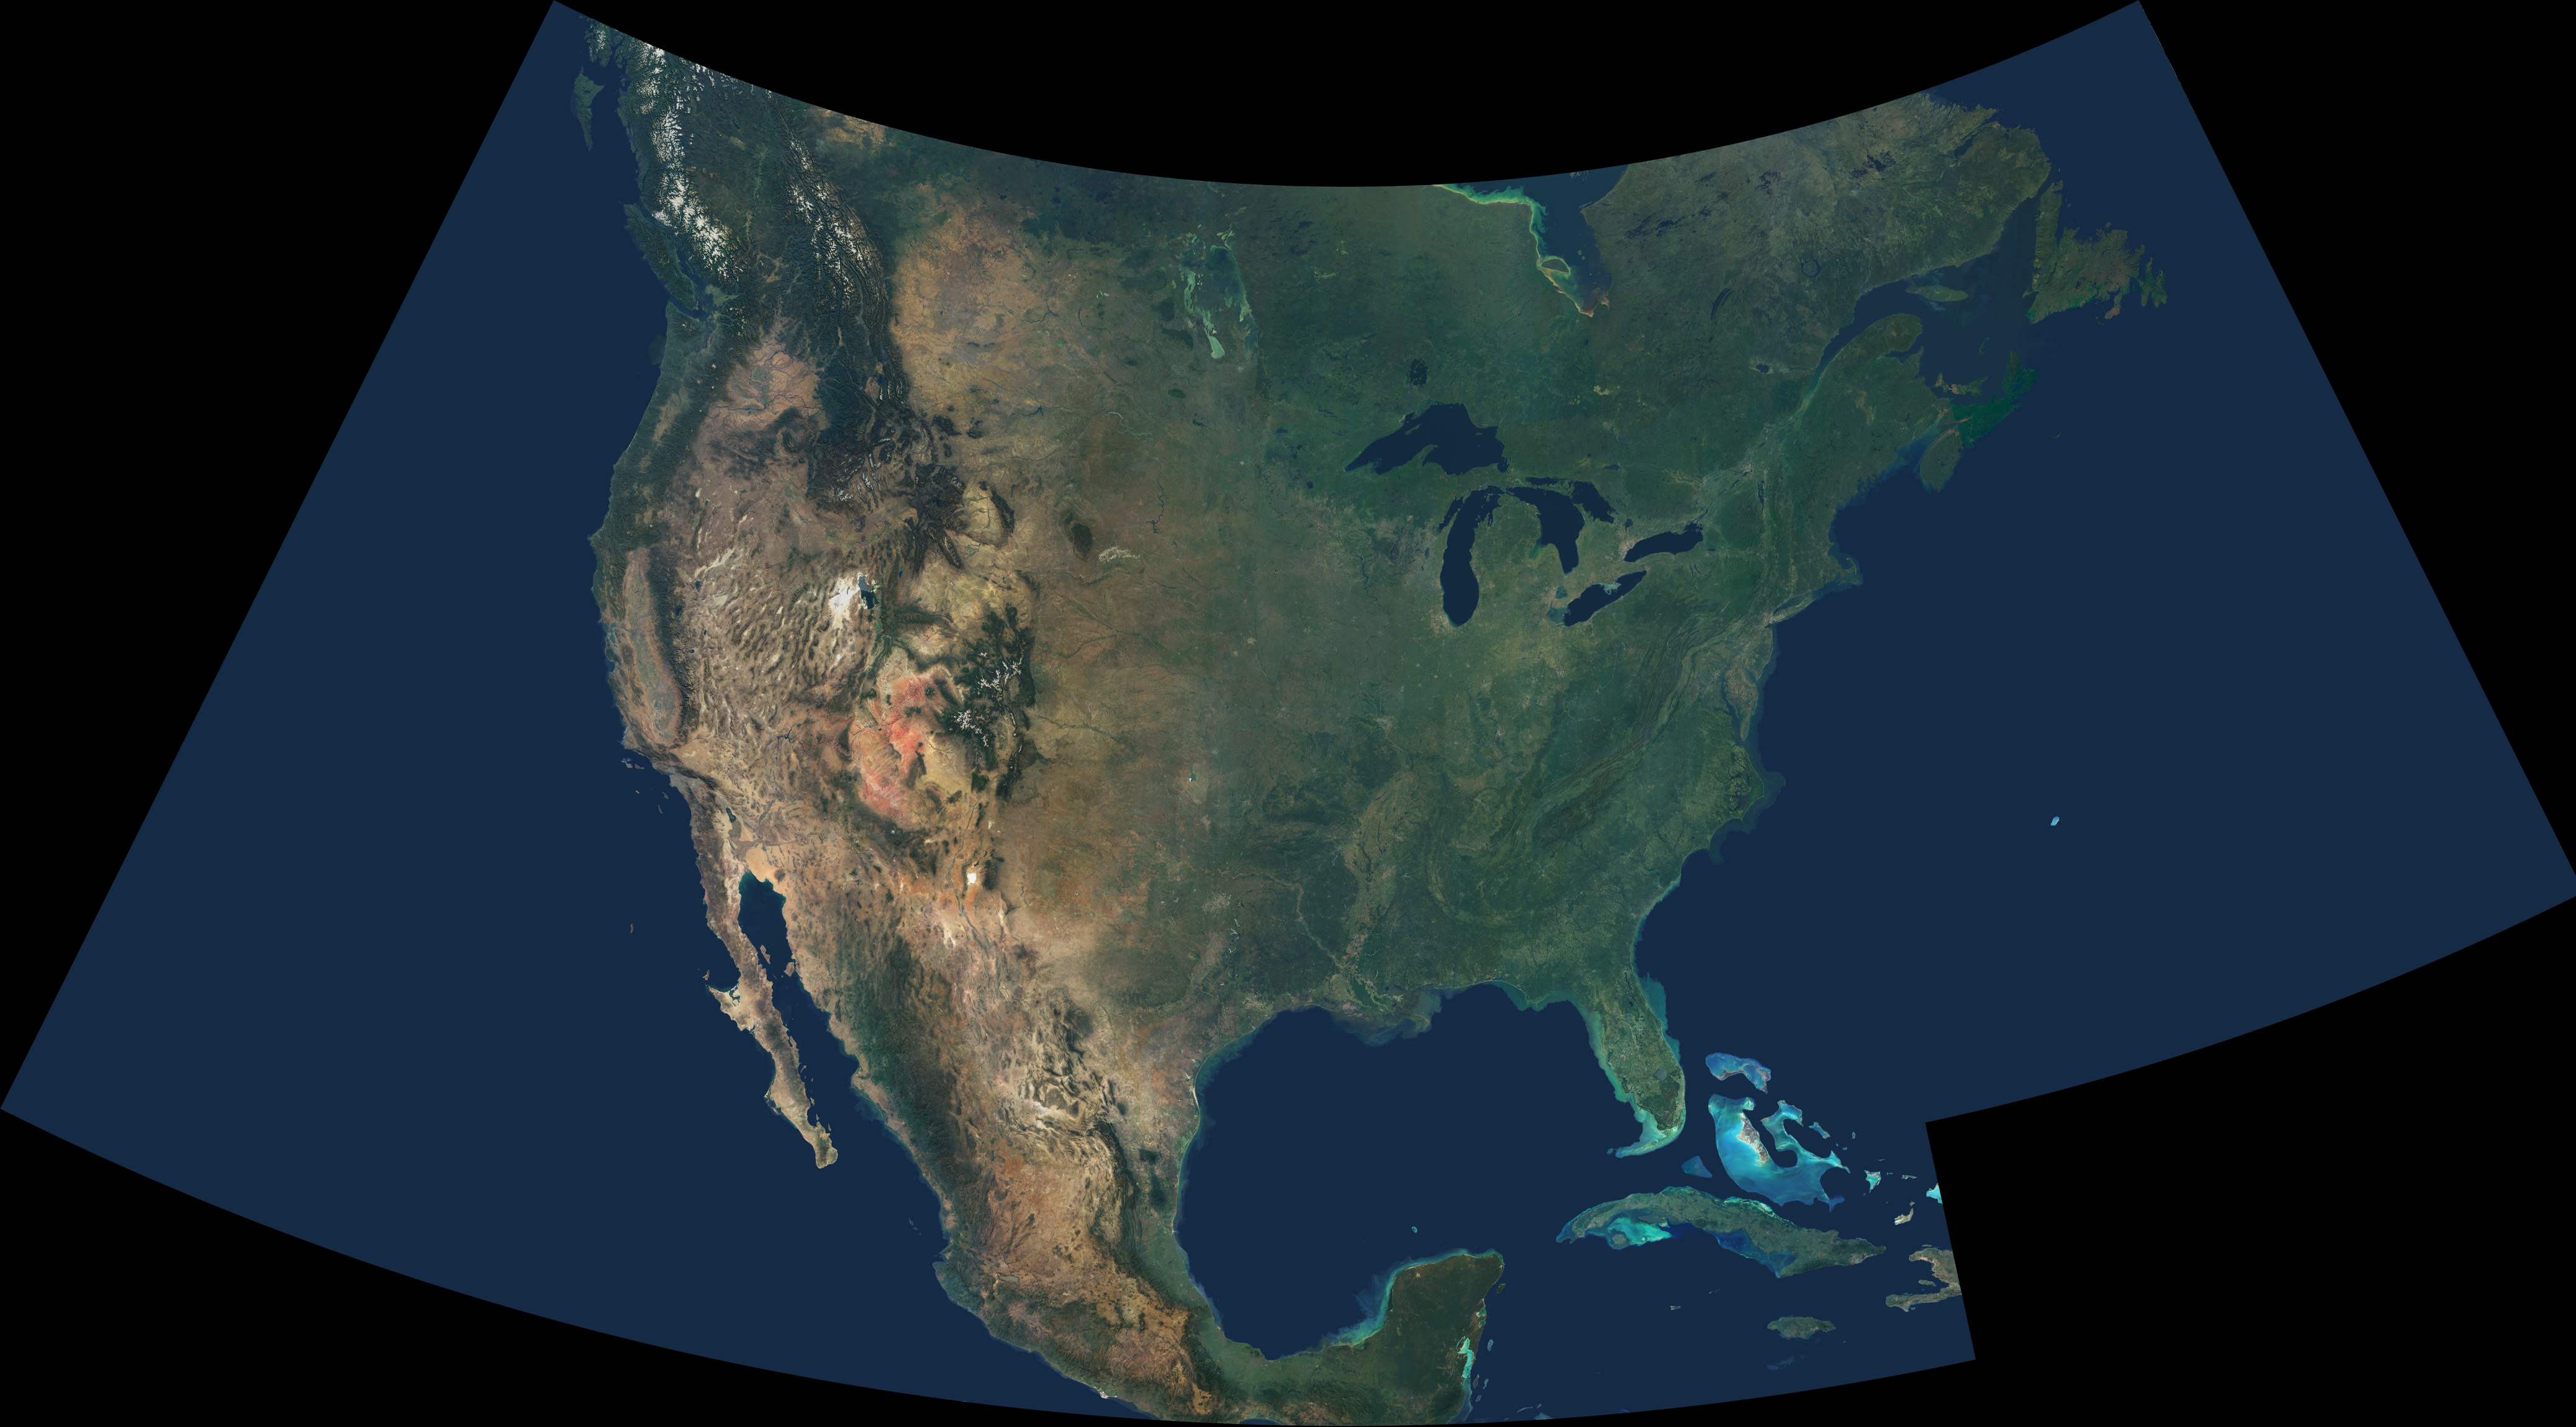

Natural Color Mosaic of North America

This natural-color image combines cloud-free data from over 500 Multi-angle Imaging SpectroRadiometer (MISR) orbits with shaded relief Digital Terrain Elevation models from the Shuttle Radar Topography Mission (SRTM) and other sources. An astonishing diversity of geological features, ecological systems and human landscapes across North America is indicated within the image, which spans from 56N, 136W at the upper left to 16N 48W at lower right.

In addition to the contiguous United States, the scene spans from British Columbia in the northwest to Newfoundland in the northeast, and extends eastward to the lonely Bermuda Islands and southward to the Bahamas, Cuba and Mexico. Draped in green, the eastern and central United States and Canada contrast with the vibrant geology that is laid bare across the arid portions of the southwestern United States and central Mexico. Along Mexico’s east coast, the lush vegetation to the east of the Sierra Madre mountain range indicates the orographic rainfall gradient along this subtropical-tropical coast. In the high Rocky Mountains and in British Columbia’s Coast Range, many peaks remain snow-covered year-round.

The Multi-angle Imaging SpectroRadiometer observes the daylit Earth continuously and every 9 days views the entire globe between 82 north and 82 south latitude. This data product was generated from a portion of the imagery acquired during years 2000 – 2004. The image is displayed in an Albers Conic Equal Area projection with the projection center at 36 North, 92 West.

MISR was built and is managed by NASA’s Jet Propulsion Laboratory, Pasadena, CA, for NASA’s Office of Earth Science, Washington, DC. The Terra satellite is managed by NASA’s Goddard Space Flight Center, Greenbelt, MD. JPL is a division of the California Institute of Technology.

Credit: NASA / GSFC / LaRC / JPL, SRTM / MISR Teams